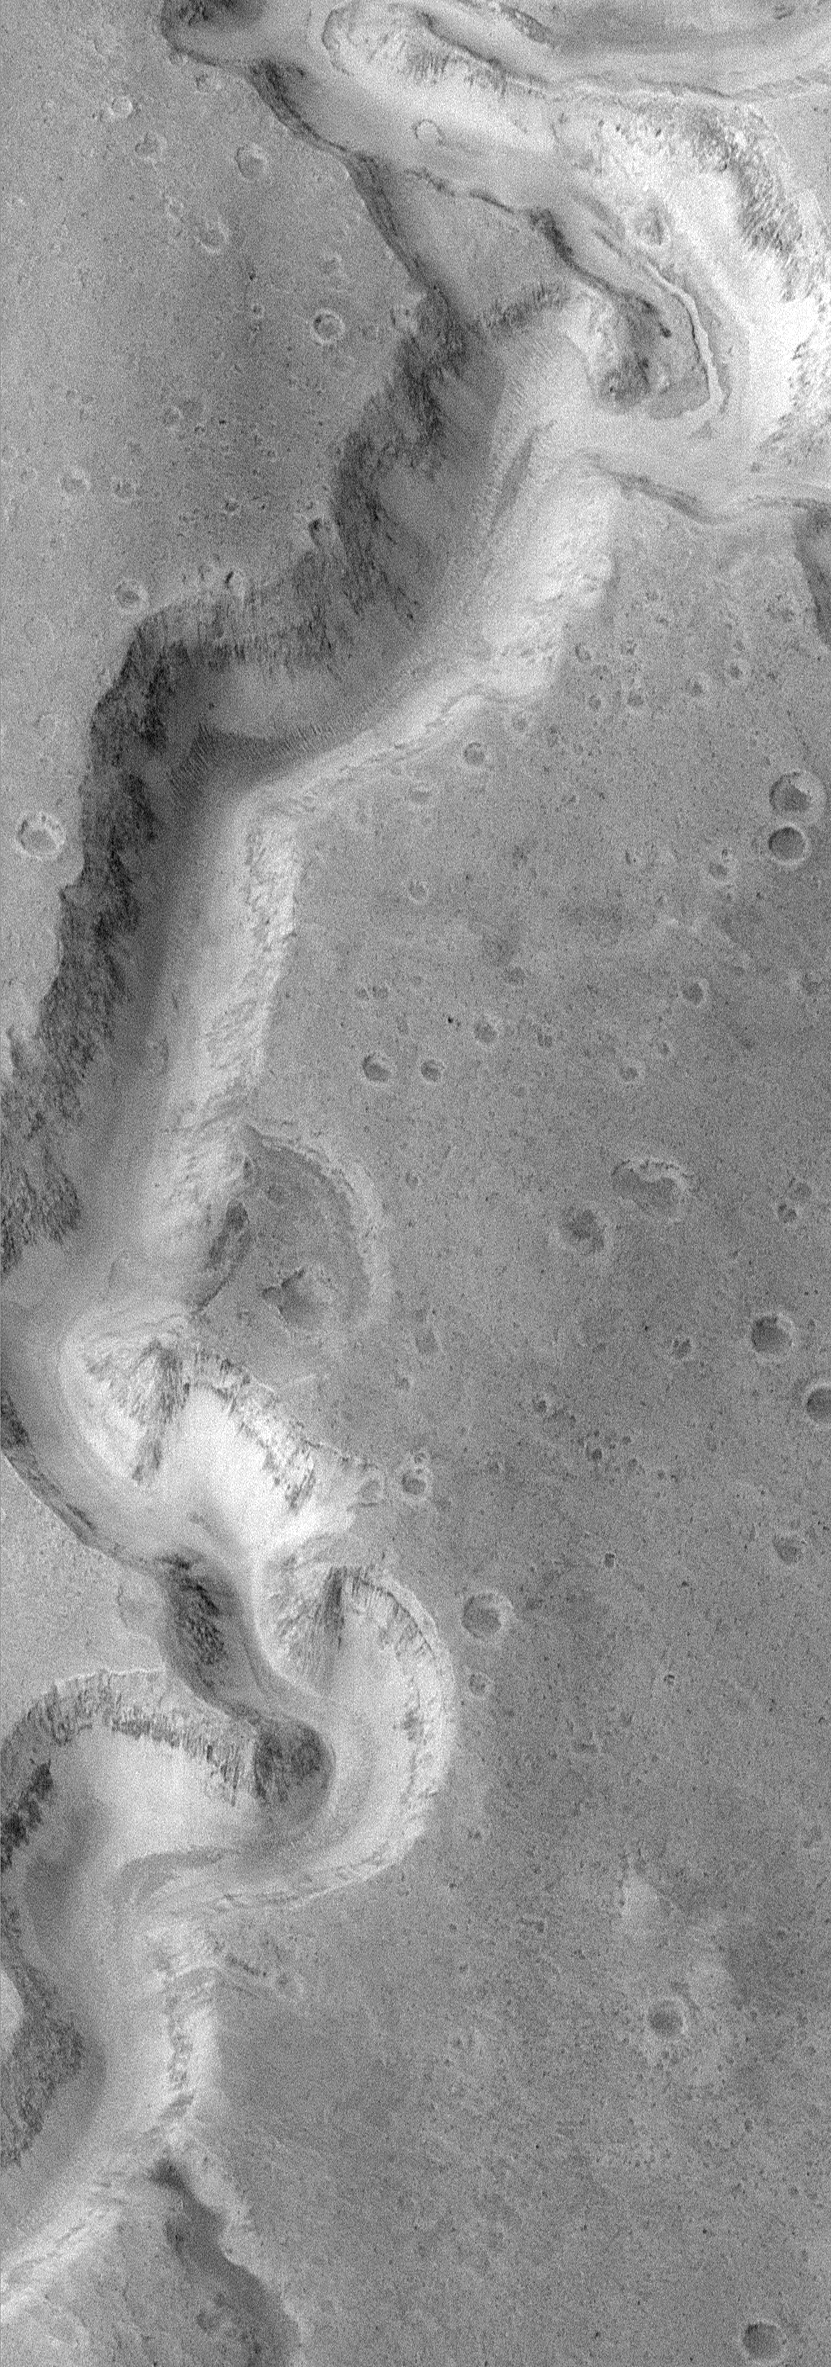

Water: Sustained Flow

It has been known since the discoveries of Mariner 9 in 1972 that water once flowed on Mars and carved a variety of canyons, valleys, and channels. Some of this water appears to have gushed across the landscape in sudden, massive floods. Other valleys appear to be the result of water that flowed underground and sometimes caused the ground to collapse and sediment to be transported away. But one puzzle that has remained for more than 20 years — did any of these valleys experience sustained flow of liquid water at the martian surface over long periods of time?

MOC image 8704 (above) shows a portion of the meandering canyons of the Nanedi Valles system — one of several valleys that cut through the smooth and cratered plains of the Xanthe Terra region of Mars. The valley is about 2.5 km (1.6 mi) wide. The floor of the valley in the upper right corner of the MOC image exhibits a small, 200 m (660 ft) wide channel that is covered by dunes and debris elsewhere on the valley floor. The presence of this channel suggests that the valley might have been carved by water that flowed through this system for an extended period of time. In other words, instead of a massive, catastrophic flood, this valley might have been incised in a manner similar to rivers on Earth. The valley itself would have widened by a variety of processes in addition to the water flowing along the bottom of the channel — slumps and landslides, wind, and perhaps groundwater flow could have all contributed to these processes.

MOC image 8704 was taken on January 8, 1998. The scene covers 9.8 km by 27.9 km (6.1 miles by 17.3 miles). The image is centered on 5.1°N latitude and 48.26°W longitude. (CLICK HERE for a context image). North is approximately up, illumination is from the left. The image dimensions have been corrected from an original aspect ratio of 1.5. This image was also the subject of an earlier MGS MOC release on February 2, 1998.

Malin Space Science Systems and the California Institute of Technology built the MOC using spare hardware from the Mars Observer mission. MSSS operates the camera from its facilities in San Diego, CA. The Jet Propulsion Laboratory’s Mars Surveyor Operations Project operates the Mars Global Surveyor spacecraft with its industrial partner, Lockheed Martin Astronautics, from facilities in Pasadena, CA and Denver, CO.

Credit: NASA/JPL/MSSS